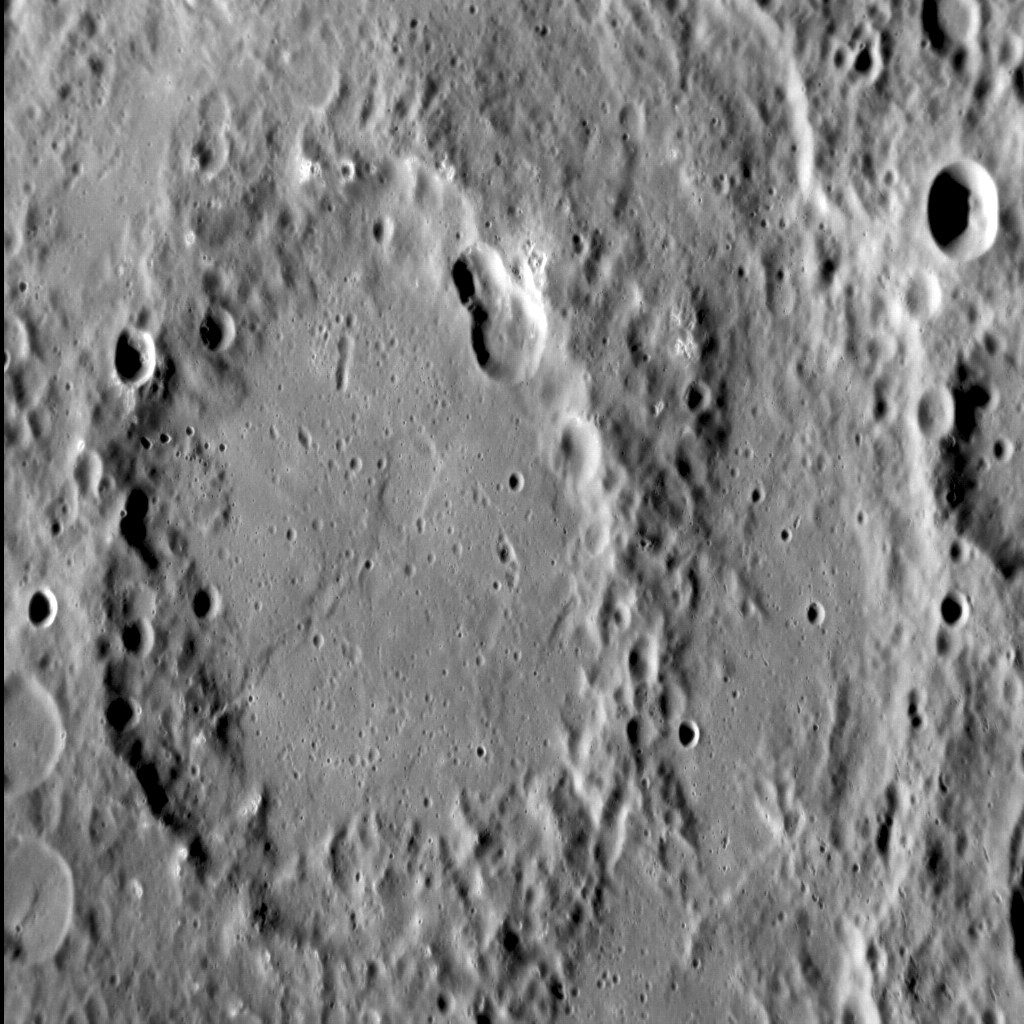

Chekhov’s Tectonics

We last saw the 200-km-diameter Chekhov impact basin during a solar storm at Mercury. In this image, with north to the bottom, the inner portion of this peak-ring basin is visible — as are the tectonic landforms to which it plays host. These structures appear to be lobate scarps, formed when one block of crust thrusts up and over another, in response to the global contraction of Mercury as its core cooled and solidified.

This image was acquired as a high-resolution targeted observation. Targeted observations are images of a small area on Mercury’s surface at resolutions much higher than the 200-meter/pixel morphology base map. It is not possible to cover all of Mercury’s surface at this high resolution, but typically several areas of high scientific interest are imaged in this mode each week.

Date acquired: August 28, 2012
Image Mission Elapsed Time (MET): 254658983
Image ID: 2475678
Instrument: Narrow Angle Camera (NAC) of the Mercury Dual Imaging System (MDIS)
Center Latitude: -36.56°
Center Longitude: 298.02° E
Resolution: 124 meters/pixel
Scale: The vertical field of view in this image is approx. 20 km (13 mi.) across
Incidence Angle: 68.4°
Emission Angle: 43.9°
Phase Angle: 112.3°

The MESSENGER spacecraft is the first ever to orbit the planet Mercury, and the spacecraft’s seven scientific instruments and radio science investigation are unraveling the history and evolution of the Solar System’s innermost planet. Visit the Why Mercury? section of this website to learn more about the key science questions that the MESSENGER mission is addressing. During the one-year primary mission, MDIS acquired 88,746 images and extensive other data sets. MESSENGER is now in a year-long extended mission, during which plans call for the acquisition of more than 80,000 additional images to support MESSENGER’s science goals.

These images are from MESSENGER, a NASA Discovery mission to conduct the first orbital study of the innermost planet, Mercury. For information regarding the use of images, see the MESSENGER image use policy.

Credit: NASA/Johns Hopkins University Applied Physics Laboratory/Carnegie Institution of Washington